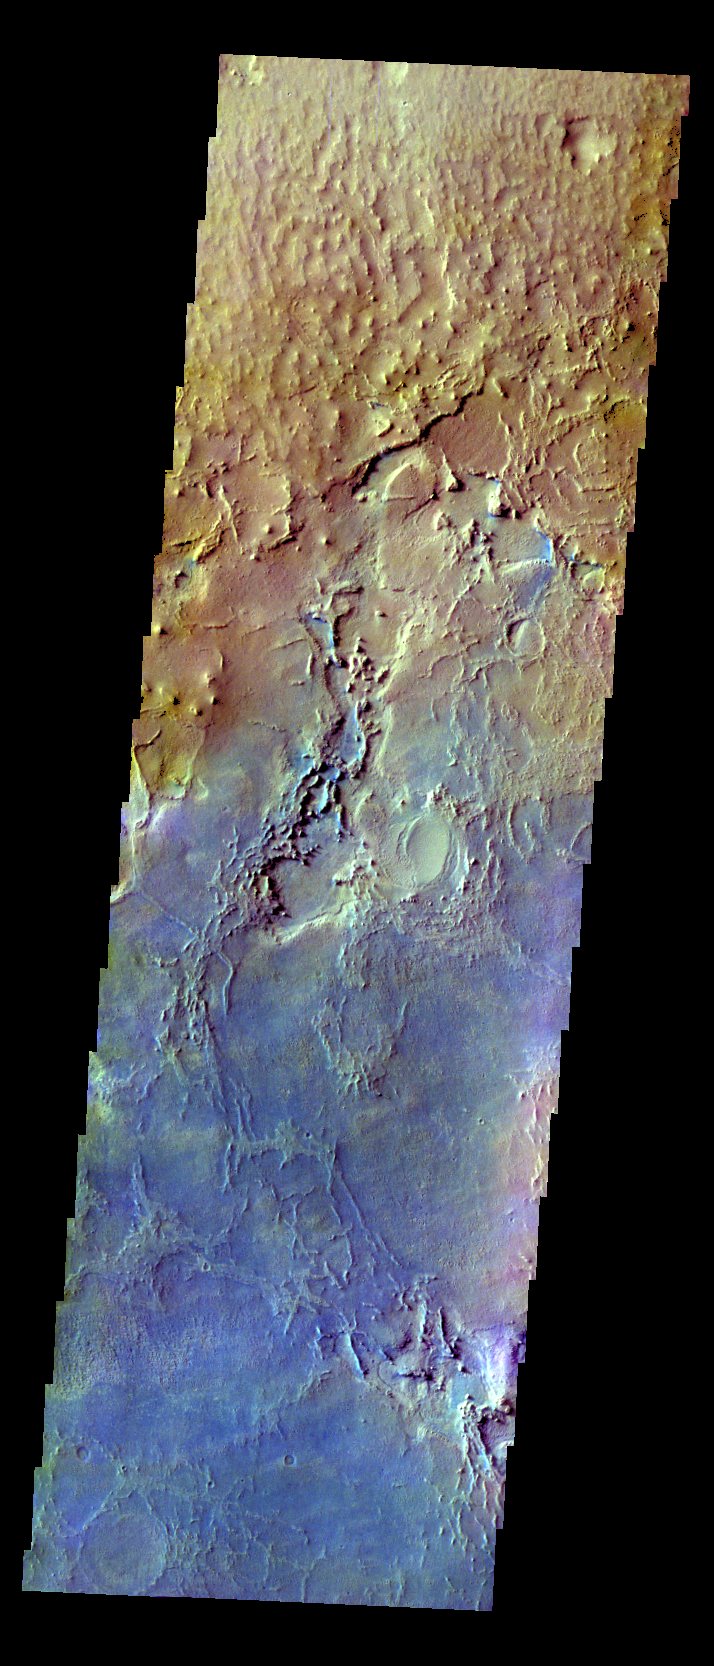

Arabia Terra – False Color

The THEMIS VIS camera contains 5 filters. The data from different filters can be combined in multiple ways to create a false color image. These false color images may reveal subtle variations of the surface not easily identified in a single band image. Today’s false color image shows part of Arabia Terra. A dark blue tone in this false color image is often associated with basaltic sand.

Credit: NASA/JPL-Caltech/ASU